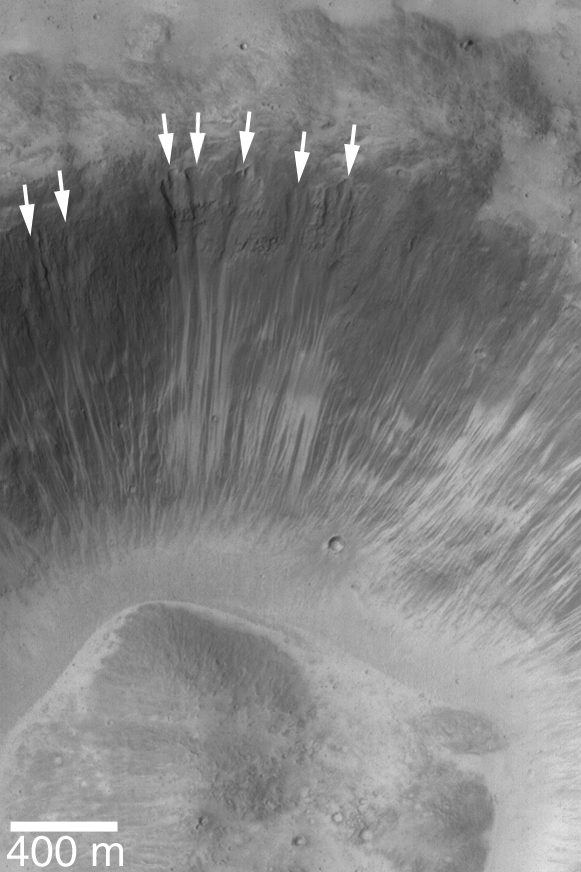

Alcoves in a Xanthe Crater

3 May 2004
Martian middle- and polar-latitude gullies are not the only places that ‘alcoves’ form by downslope erosion of debris. Even at equatorial latitudes, some craters exhibit these features. Alcoves at the heads of narrow, dry landslide scars are indicated in this Mars Global Surveyor (MGS) Mars Orbiter Camera (MOC) image of a crater wall in Xanthe Terra. In both the middle/polar-latitude gully cases and in this example, alcoves form by undermining and collapse of material high on a relatively steep slope such as a crater wall. In this case, however, no fluid was involved, thus no gully or distinct apron formed. This crater wall is located near Shalbatana Vallis around 2.7°N, 43.1°W. The image is illuminated from the left; the 400 meter scale bar is about 437 yards long. For comparison, an example of martian gullies with alcoves, channels, and aprons can be seen in: Evidence for Recent Liquid Water on Mars: Basic Features of Martian Gullies, 22 June 2000; see PIA01031.

Credit: NASA/JPL/Malin Space Science Systems